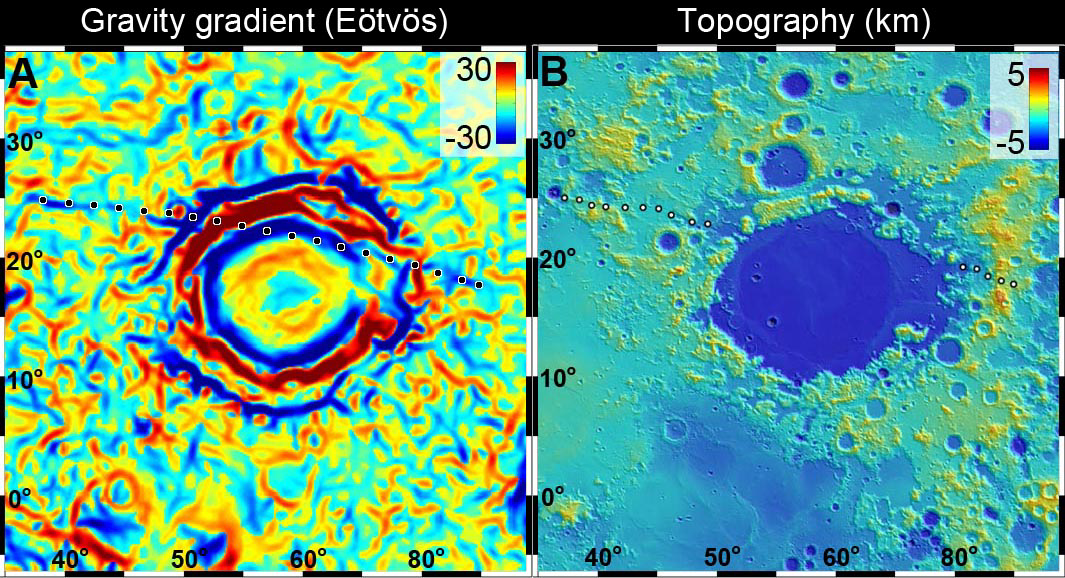

Gravity Anomaly Intersects Moon Basin

A linear gravity anomaly intersecting the Crisium basin on the nearside of the moon has been revealed by NASA’s GRAIL mission. The GRAIL gravity gradient data are shown at left, with the location of the anomaly indicated. Red and blue correspond to stronger gravity gradients. Topography data over the same region from NASA’s Lunar Reconnaissance Orbiter’s Lunar Orbiter Laser Altimeter are shown at right; these data show no sign of the gravity anomaly.

The anomaly is truncated by the basin, indicating that it is older than the basin and was partially destroyed by the impact.

The units of the gravity gradients are Eotvos, and of the topography are kilometers.

NASA’s Jet Propulsion Laboratory in Pasadena, Calif., manages the GRAIL mission for NASA’s Science Mission Directorate in Washington. The Massachusetts Institute of Technology, Cambridge, is home to the mission’s principal investigator, Maria Zuber. GRAIL is part of the Discovery Program managed at NASA’s Marshall Space Flight Center in Huntsville, Ala. Lockheed Martin Space Systems in Denver built the spacecraft. The California Institute of Technology in Pasadena manages JPL for NASA.

Credit: NASA/JPL-Caltech/CSM